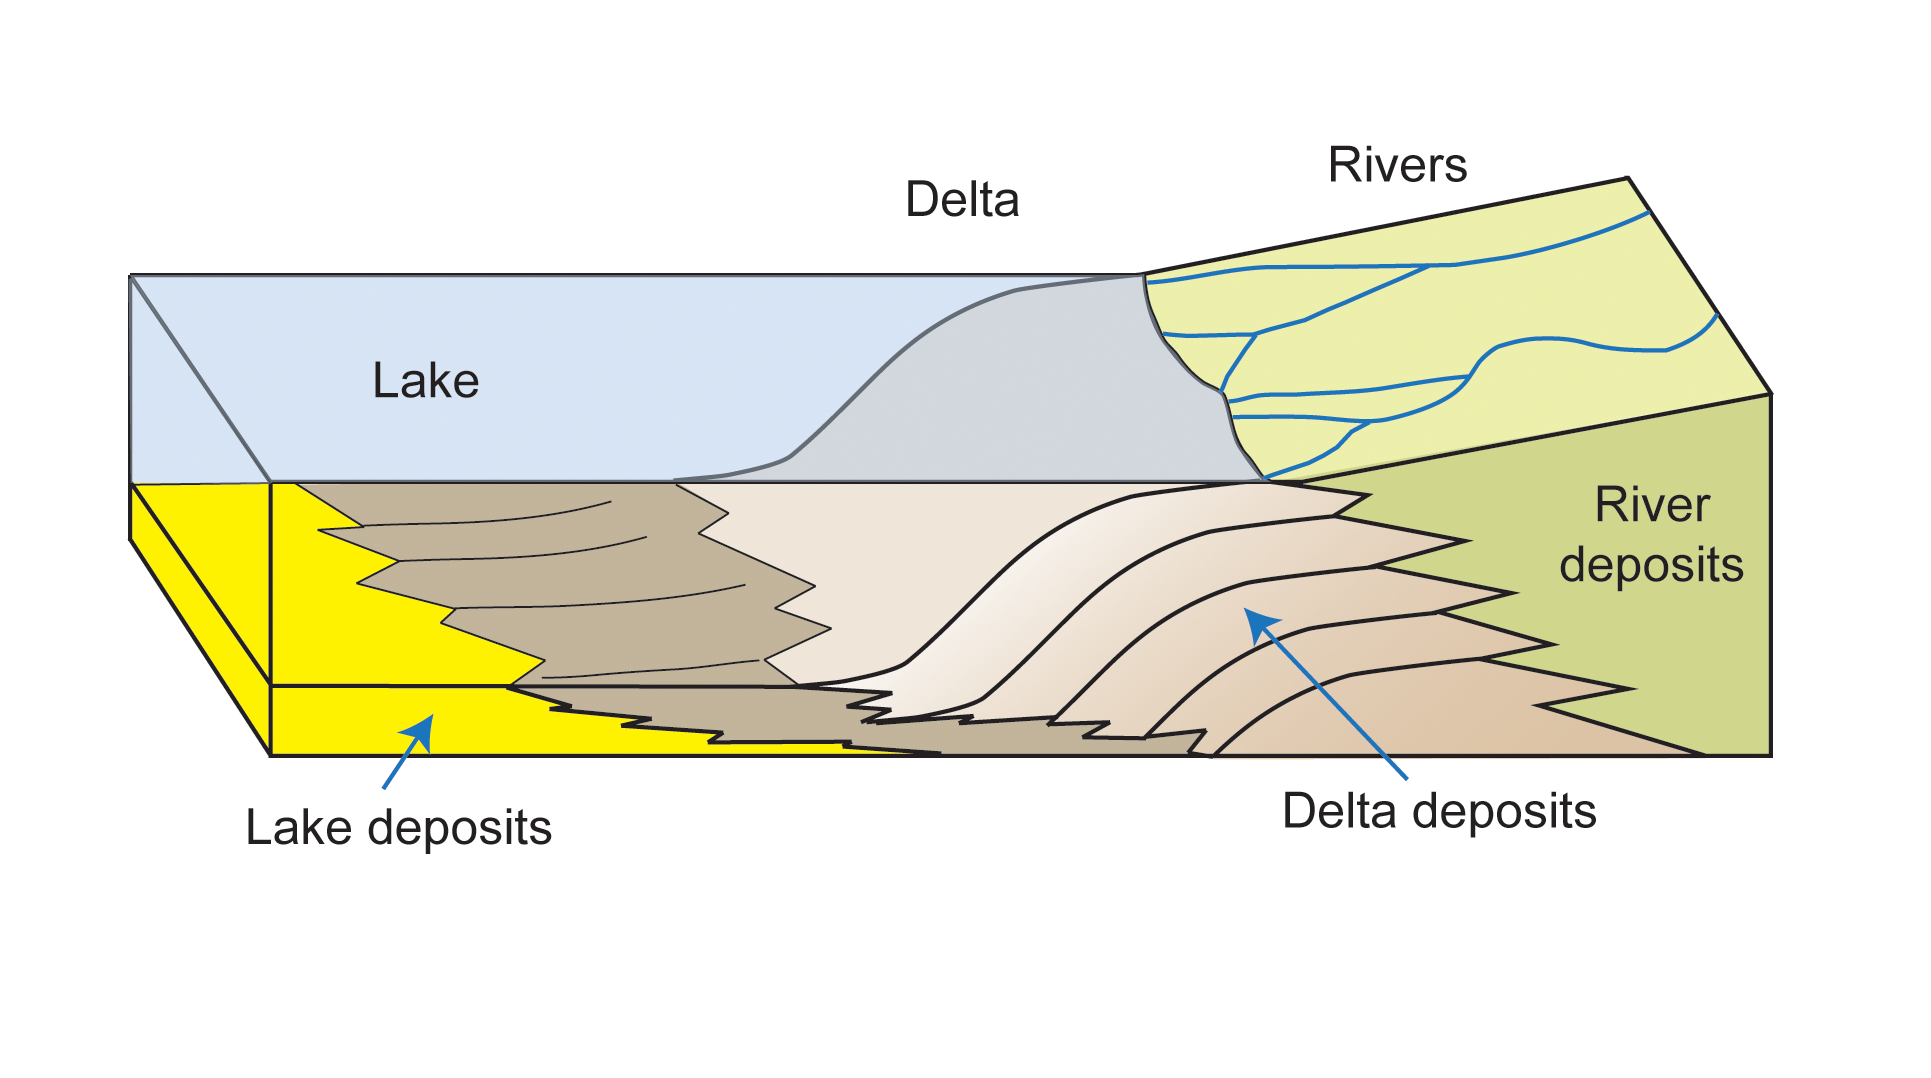

How a Delta Forms Where River Meets Lake

This diagram depicts rivers feeding into a lake. Where the river enters the water body, the water’s flow decelerates, sediments drop out, and a delta forms, depositing a prism of sediment that tapers out toward the lake’s interior. Progressive build-out of the delta through time leads to formation of sediments that are inclined in the direction toward the lake body.

NASA’s Mars Curiosity rover found sedimentary rocks with that characteristic inclined pattern during the rover’s approach to Mount Sharp, suggesting that where the mountain stands now was formerly a lake.

NASA’s Jet Propulsion Laboratory, a division of the California Institute of Technology, Pasadena, manages the Mars Science Laboratory Project for NASA’s Science Mission Directorate, Washington. JPL designed and built the project’s Curiosity rover.

Credit: NASA/JPL-Caltech/Imperial College